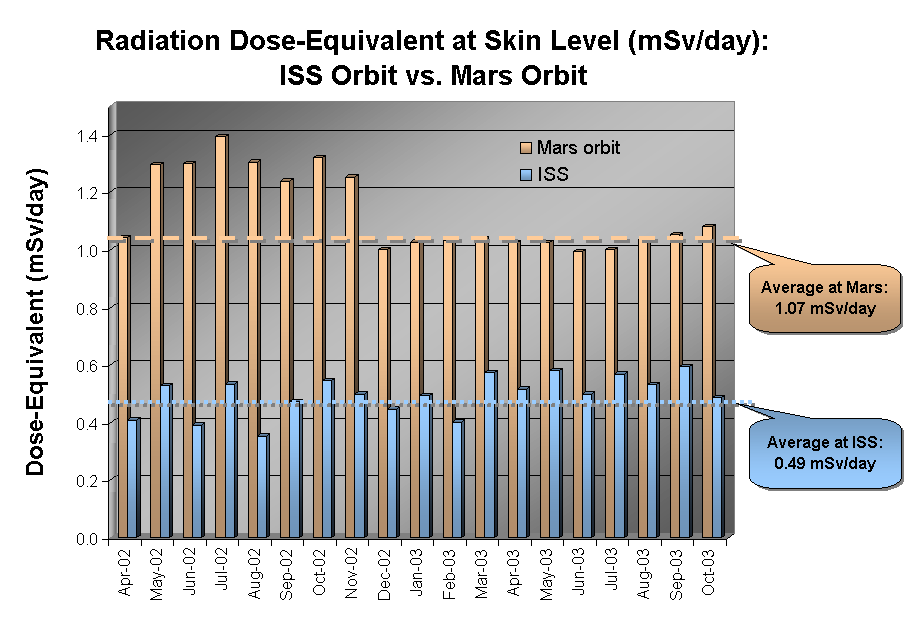

Radiation Environment at Mars and Earth

December 8, 2003

This graphic shows the radiation dose equivalent as measured by Odyssey’s martian radiation environment experiment at Mars and by instruments aboard the Earth-orbiting International Space Station (ISS), for the 18-month period from April 2002 through October 2003. The accumulated total in Mars orbit is just over two times larger than that aboard the Space Station. The bars where the Mars instrument’s measurements are well above the average (as shown by the orange line) are months when there was significant solar activity, which increases the dose equivalent. Dose equivalent is expressed in units of milliSieverts per day.

NASA’s Jet Propulsion Laboratory manages the 2001 Mars Odyssey mission for NASA’s Office of Space Science, Washington. The radiation experiment was provided by the Johnson Space Center, Houston, Texas. Lockheed Martin Space Systems, Denver, Colo., is the prime contractor for the project, and developed and built the orbiter. Mission operations are conducted jointly from Lockheed Martin and from JPL, a division of the California Institute of Technology in Pasadena.

Credit: NASA/JPL/Johnson Space Center